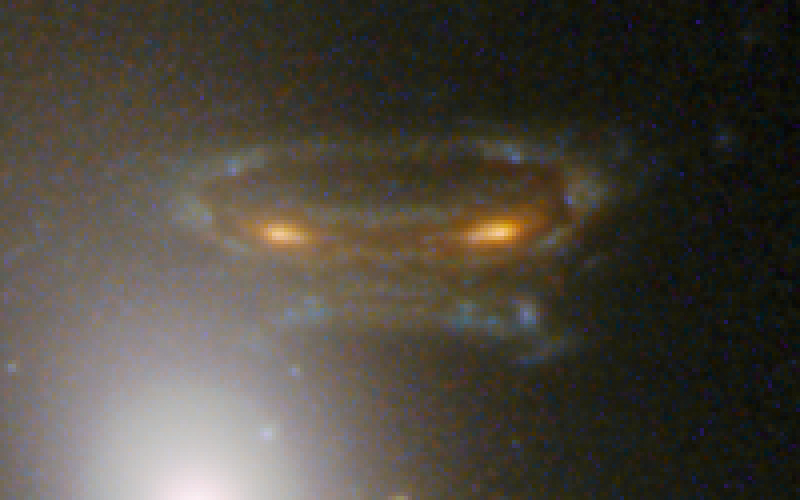

Gravitationally Lensed Image of Distant Galaxy in Abell 68

Object Name: Abell 68
Object Description: Gravitationally Lensed Distant Galaxy
Instrument: HST/ACS/WFC and HST/WFC3/IR
Filters: WFC3/UVIS: F814W (I)WFC3/IR: F110W (YJ) and F160W (H)

This image is a composite of separate exposures acquired by the ACS and WFC3 instruments. Several filters were used to sample various wavelengths. The color results from assigning different hues (colors) to each monochromatic (grayscale) image associated with an individual filter. In this case, the assigned colors are: Blue: F814W (I) Green: F110W (YJ) Red: F160W (H)

Credit: NASA, ESA, and the Hubble Heritage/ESA-Hubble Collaboration; Acknowledgment: N. Rose